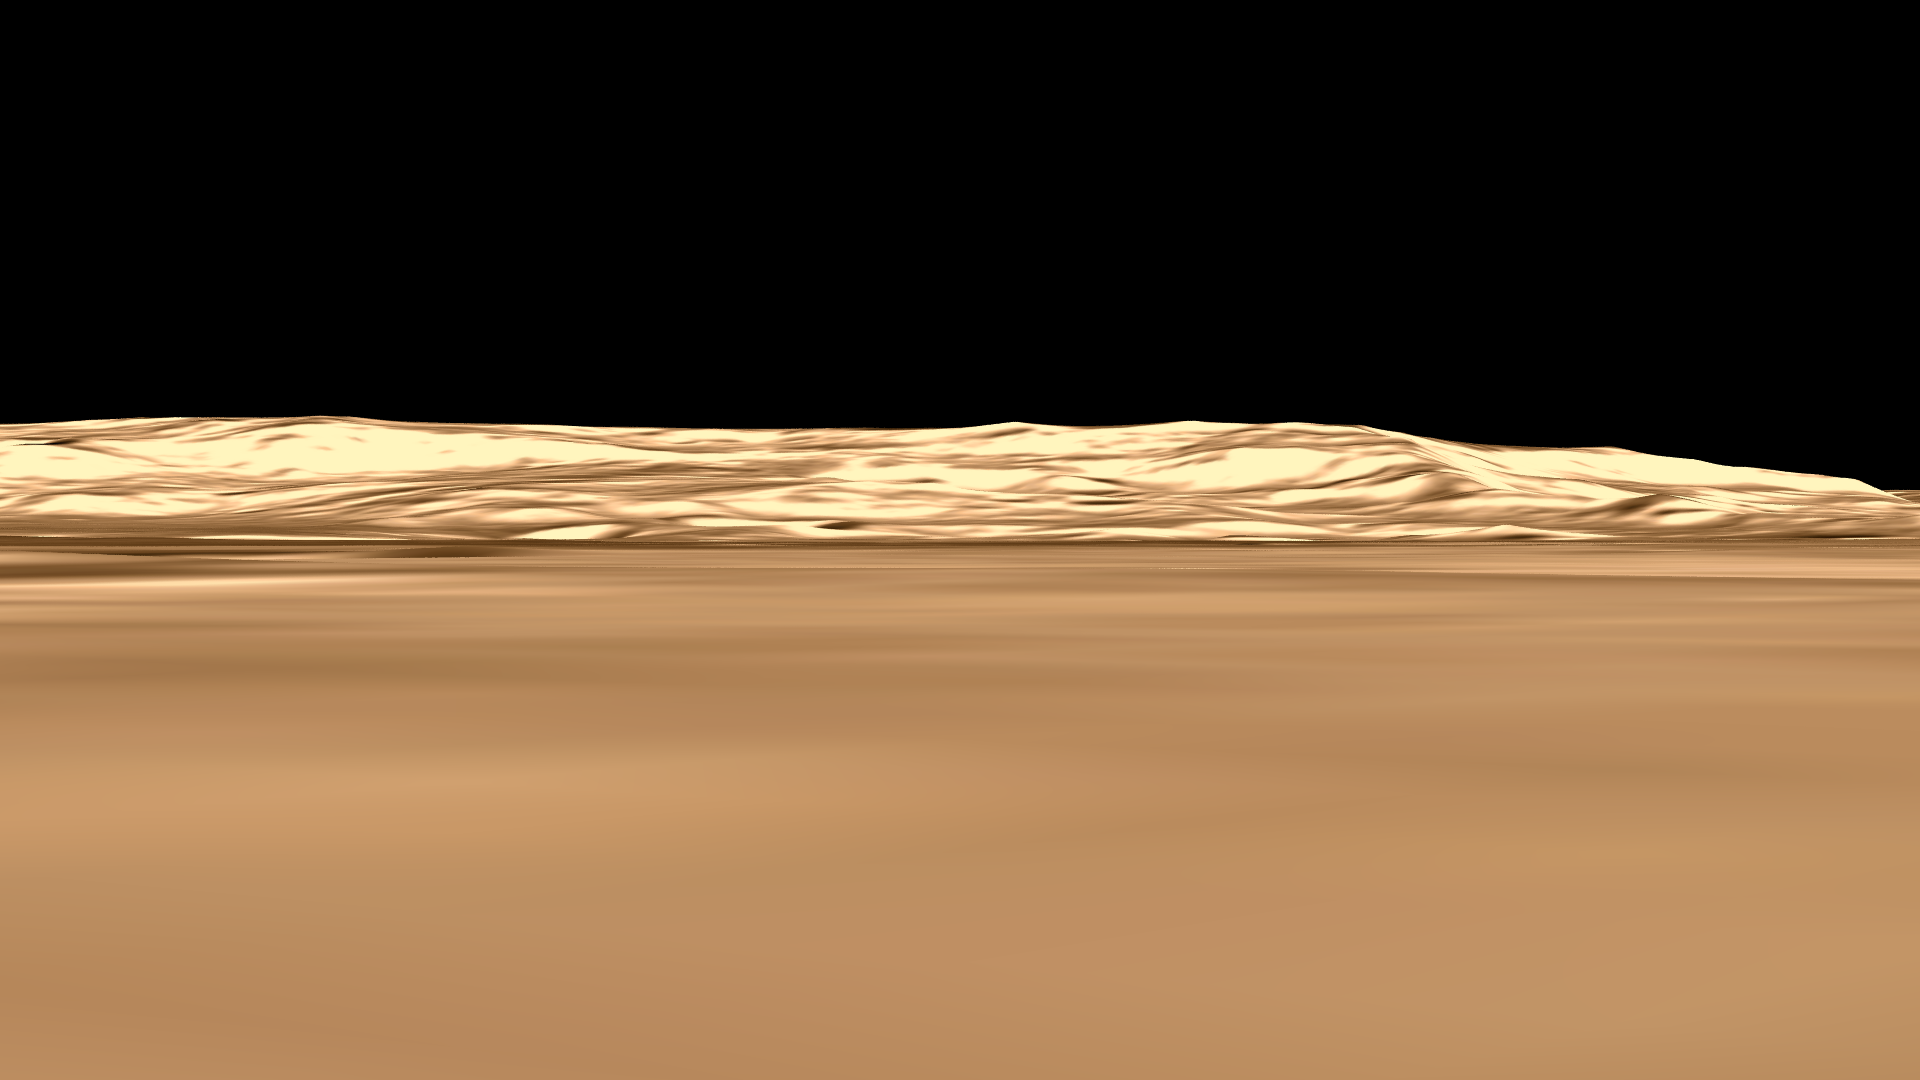

Ma’adim Vallis From the Top

This is a still from an animation showing the geography of Ma’adim Vallis, a valley or channel that enters Gusev Crater. The view of the crater is from the northwest, which is not the direction from which Spirit approached the crater as it landed.

Credit: NASA/JPL